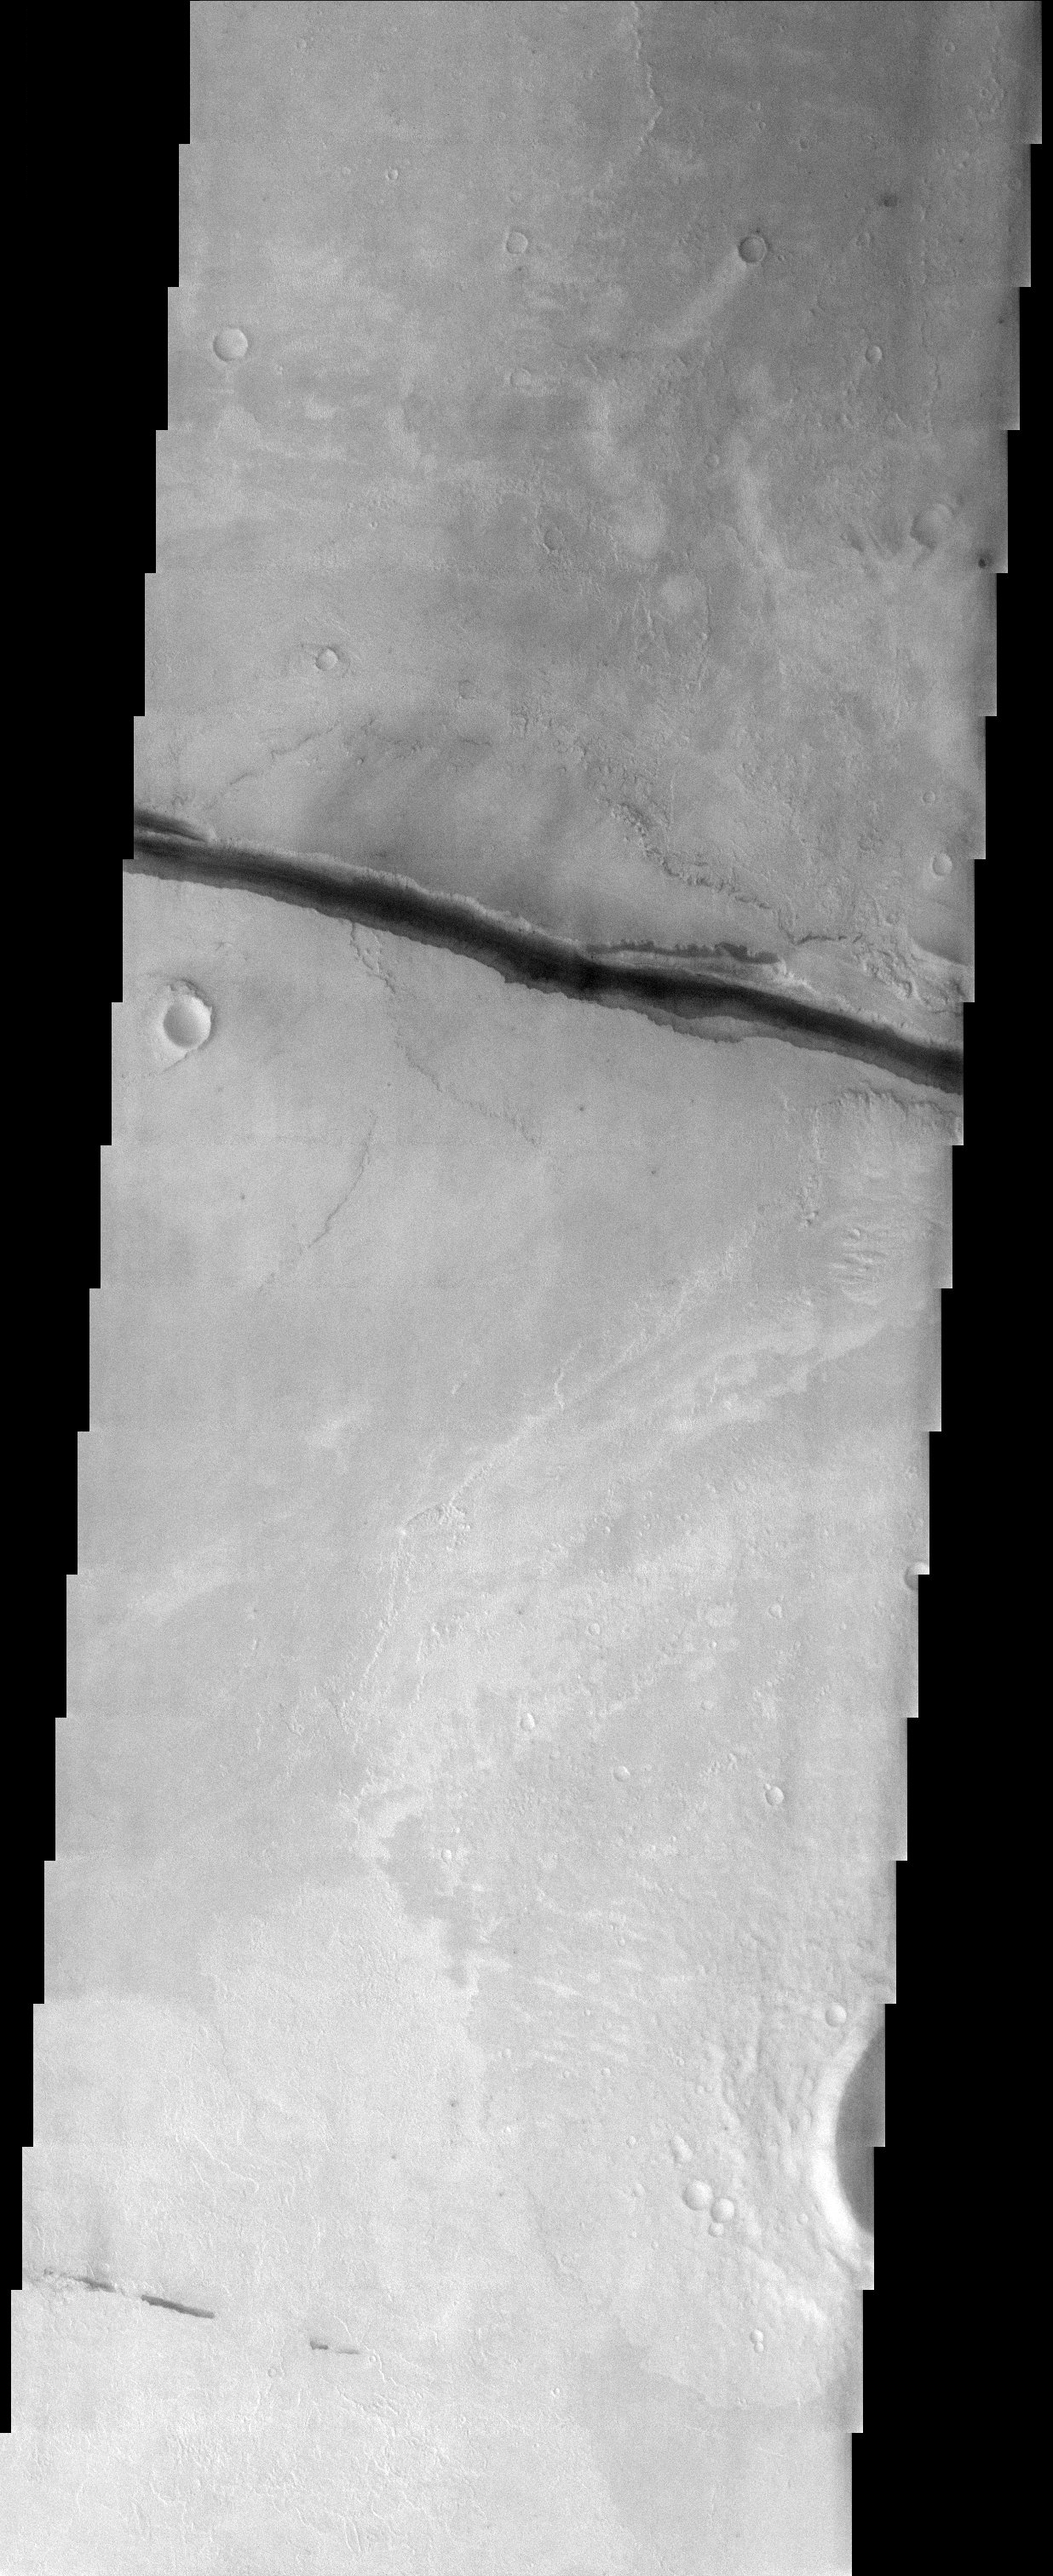

Cerberus Fossae

Released 18 September 2003

These crustal fractures may have been the source for outpourings of water and lava. Conversely, the fractures may have formed after the fluvial and volcanic activity in this region.

Image information: VIS instrument. Latitude 10, Longitude 157.6 East (202.4 West). 19 meter/pixel resolution.

Note: this THEMIS visual image has not been radiometrically nor geometrically calibrated for this preliminary release. An empirical correction has been performed to remove instrumental effects. A linear shift has been applied in the cross-track and down-track direction to approximate spacecraft and planetary motion. Fully calibrated and geometrically projected images will be released through the Planetary Data System in accordance with Project policies at a later time.

NASA’s Jet Propulsion Laboratory manages the 2001 Mars Odyssey mission for NASA’s Office of Space Science, Washington, D.C. The Thermal Emission Imaging System (THEMIS) was developed by Arizona State University, Tempe, in collaboration with Raytheon Santa Barbara Remote Sensing. The THEMIS investigation is led by Dr. Philip Christensen at Arizona State University. Lockheed Martin Astronautics, Denver, is the prime contractor for the Odyssey project, and developed and built the orbiter. Mission operations are conducted jointly from Lockheed Martin and from JPL, a division of the California Institute of Technology in Pasadena.

Credit: NASA/JPL/Arizona State University